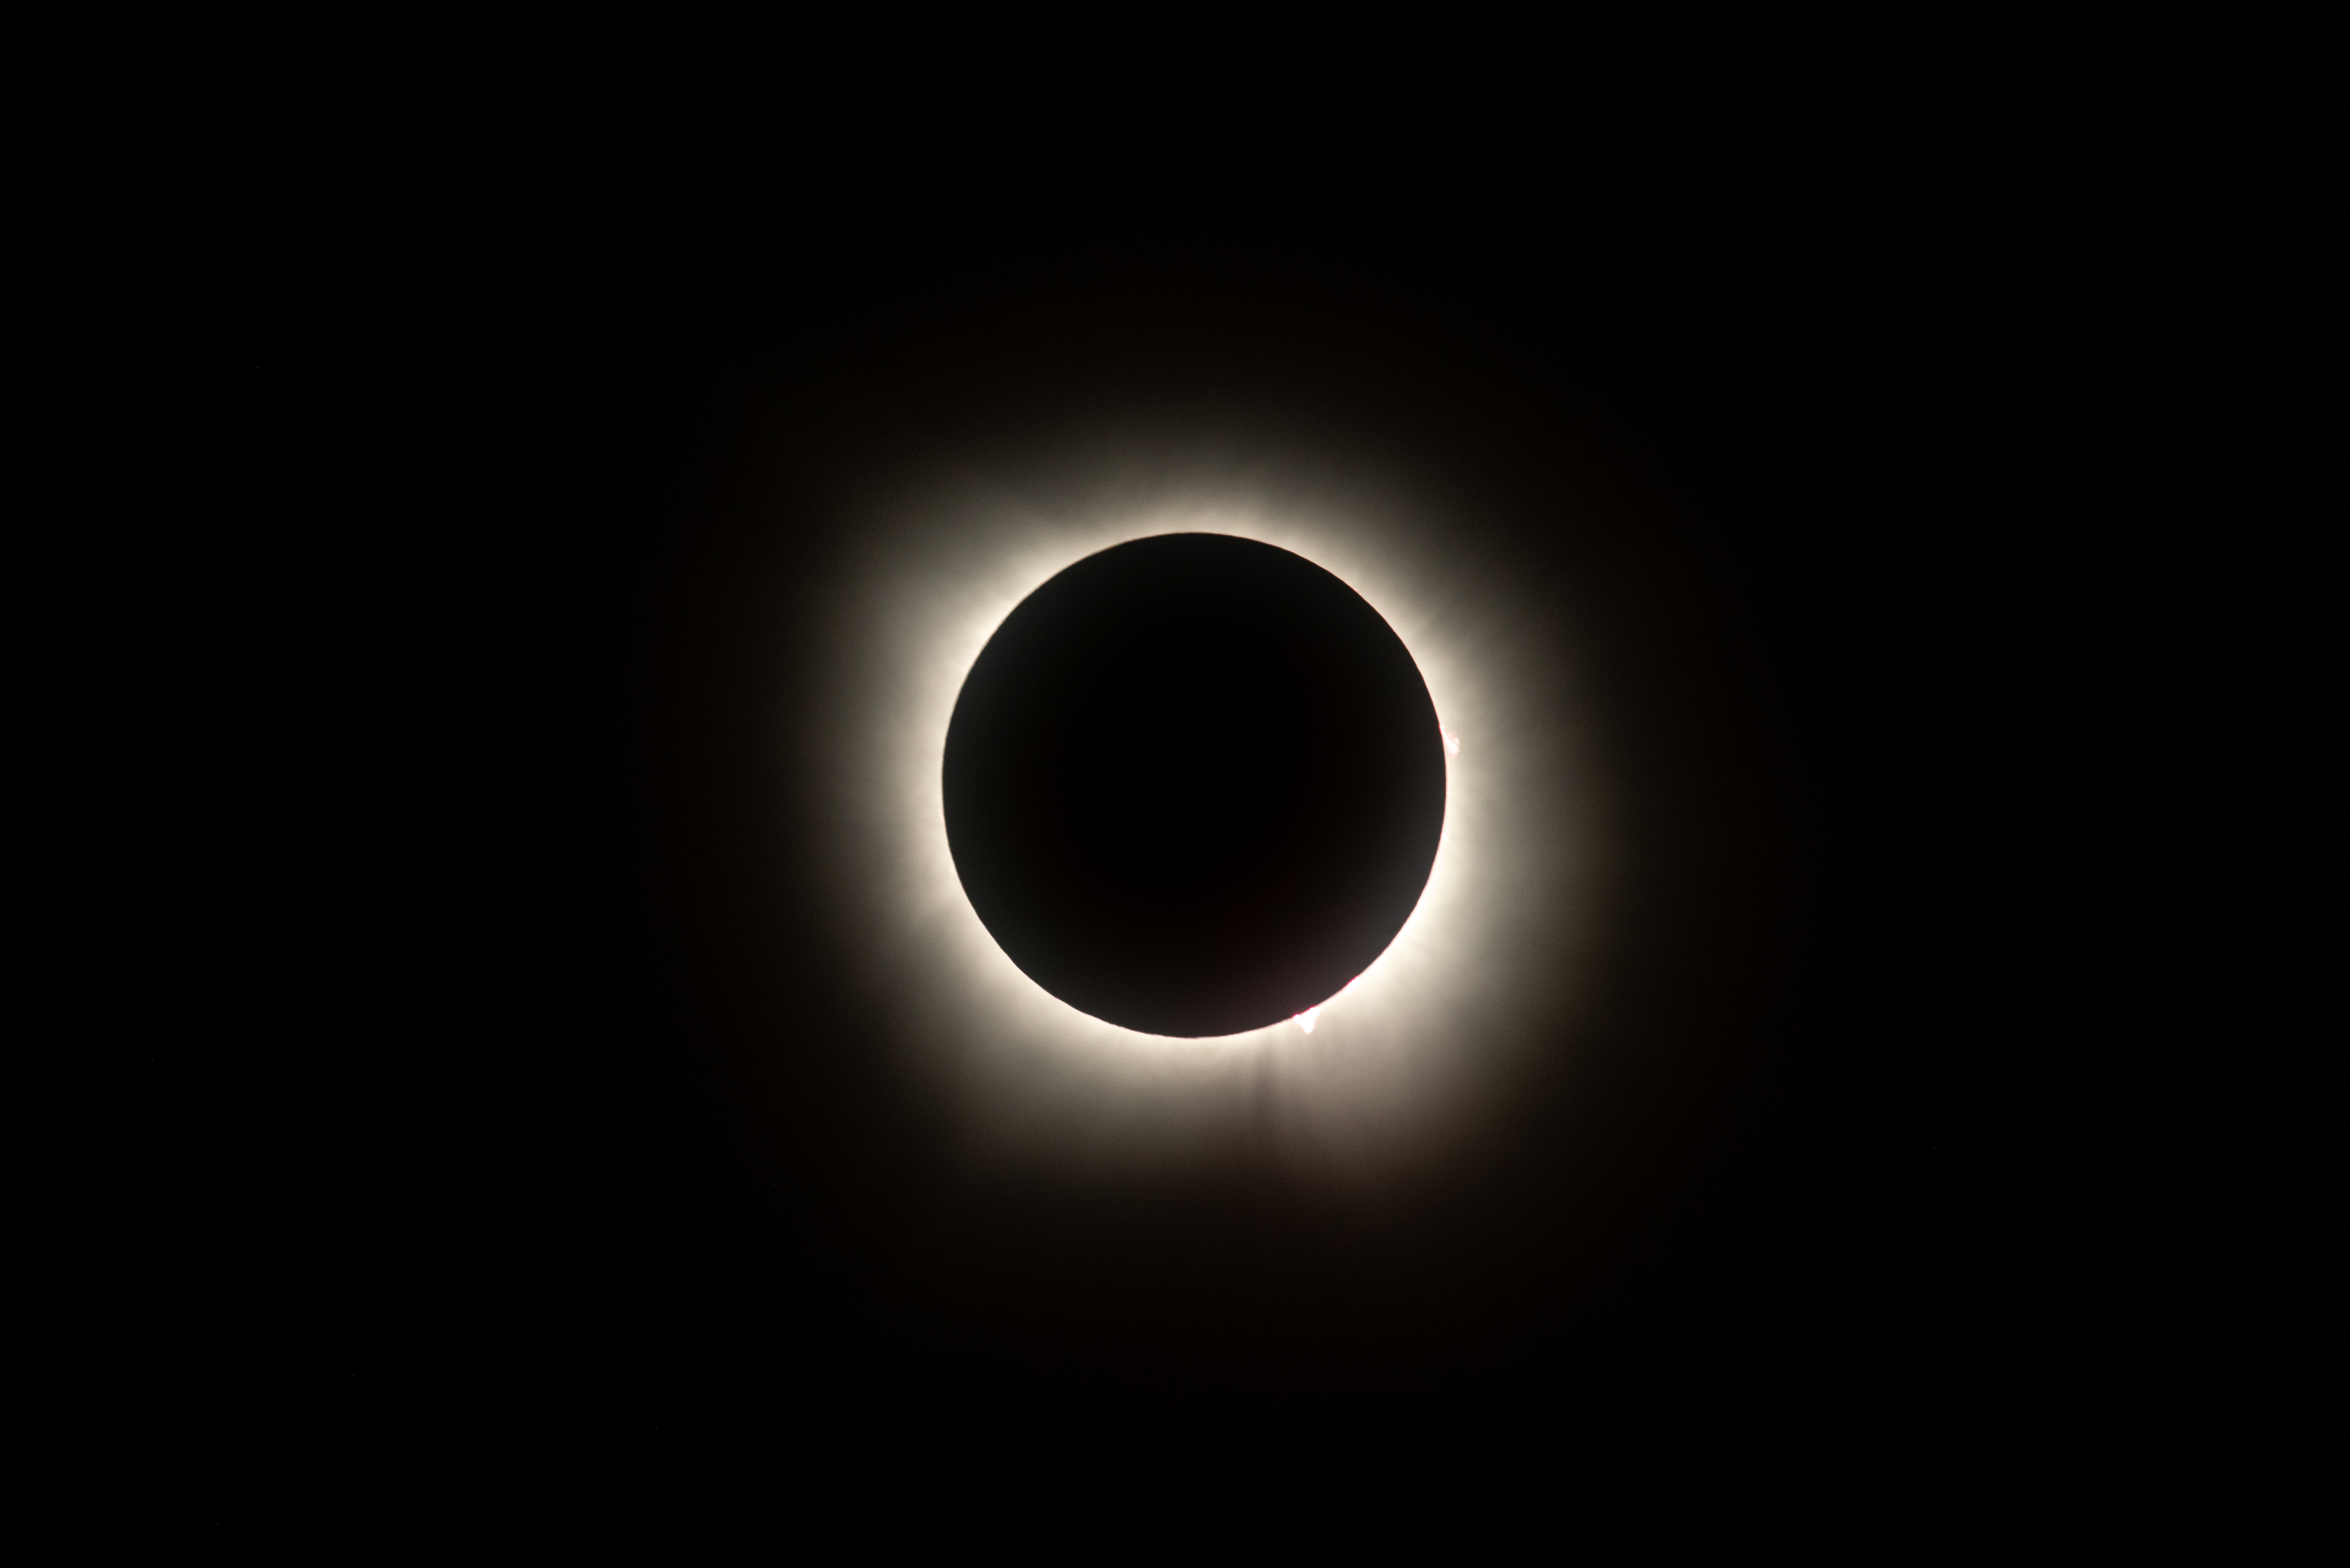

2024 Total Solar Eclipse

A total solar eclipse is seen from NASA's Glenn Research Center, Monday, April 8, 2024, in Cleveland, Ohio. A total solar eclipse swept across a narrow portion of the North American continent from Mexico’s Pacific coast to the Atlantic coast of Newfoundland, Canada. A partial solar eclipse was visible across the entire North American continent along with parts of Central America and Europe.

Credit: NASA/GRC/Jordan Salkin